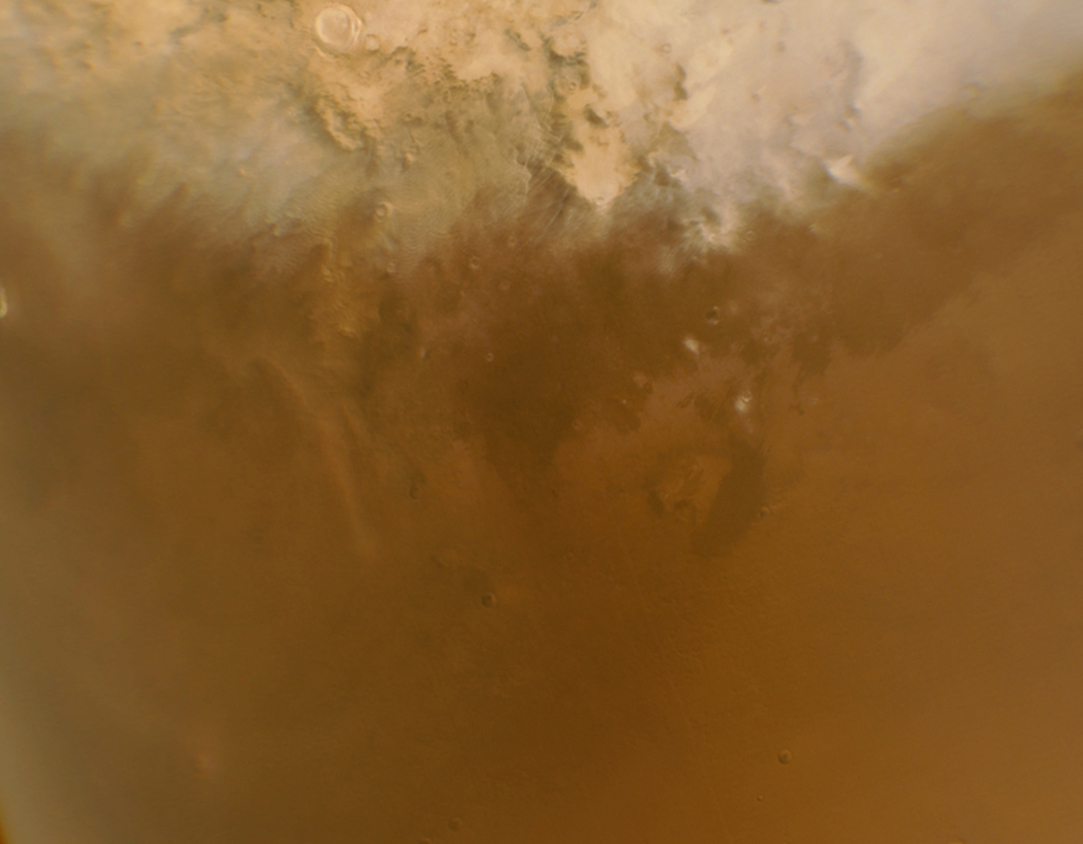

Phoenix Landing Area Viewed by Mars Color Imager

Larger Annotated Version

NASA’s Phoenix Mars Lander is scheduled to land on the Martian northern plains near 68 degrees north latitude, 127 degrees west longitude on May 25, 2008. In preparation for the landing, NASA’s Mars Reconnaissance Orbiter has been monitoring weather in the region around the landing site. On April 20, 2008, the orbiter’s Mars Color Imager camera captured this view of a large region of northern Mars that includes the landing target area in the lower right quadrant.

An annotated version of the image indicates the location of the landing ellipse, about 100 kilometers (60 miles) long. The Context Camera on the Mars Reconnaissance Orbiter took an image of the landing area at the same time the Mars Color Imager took this image. A dot within the landing ellipse marks the location of two active dust devils visible in the Context Camera image, PIA10633.

When the Mars Color Imager acquired this image, the season in Mars’ northern hemisphere was late spring. A few weeks earlier, the Phoenix landing site was still covered with seasonal frost left over from the previous winter.

NASA’s Jet Propulsion Laboratory, a division of the California Institute of Technology in Pasadena, manages the Mars Reconnaissance Orbiter for NASA’s Science Mission Directorate, Washington. Lockheed Martin Space Systems, Denver, is the prime contractor for the project and built the spacecraft. Malin Space Science Systems, San Diego, provided and operates the Context Camera and Mars Color Imager.

Credit: NASA/JPL-Caltech/MSSS